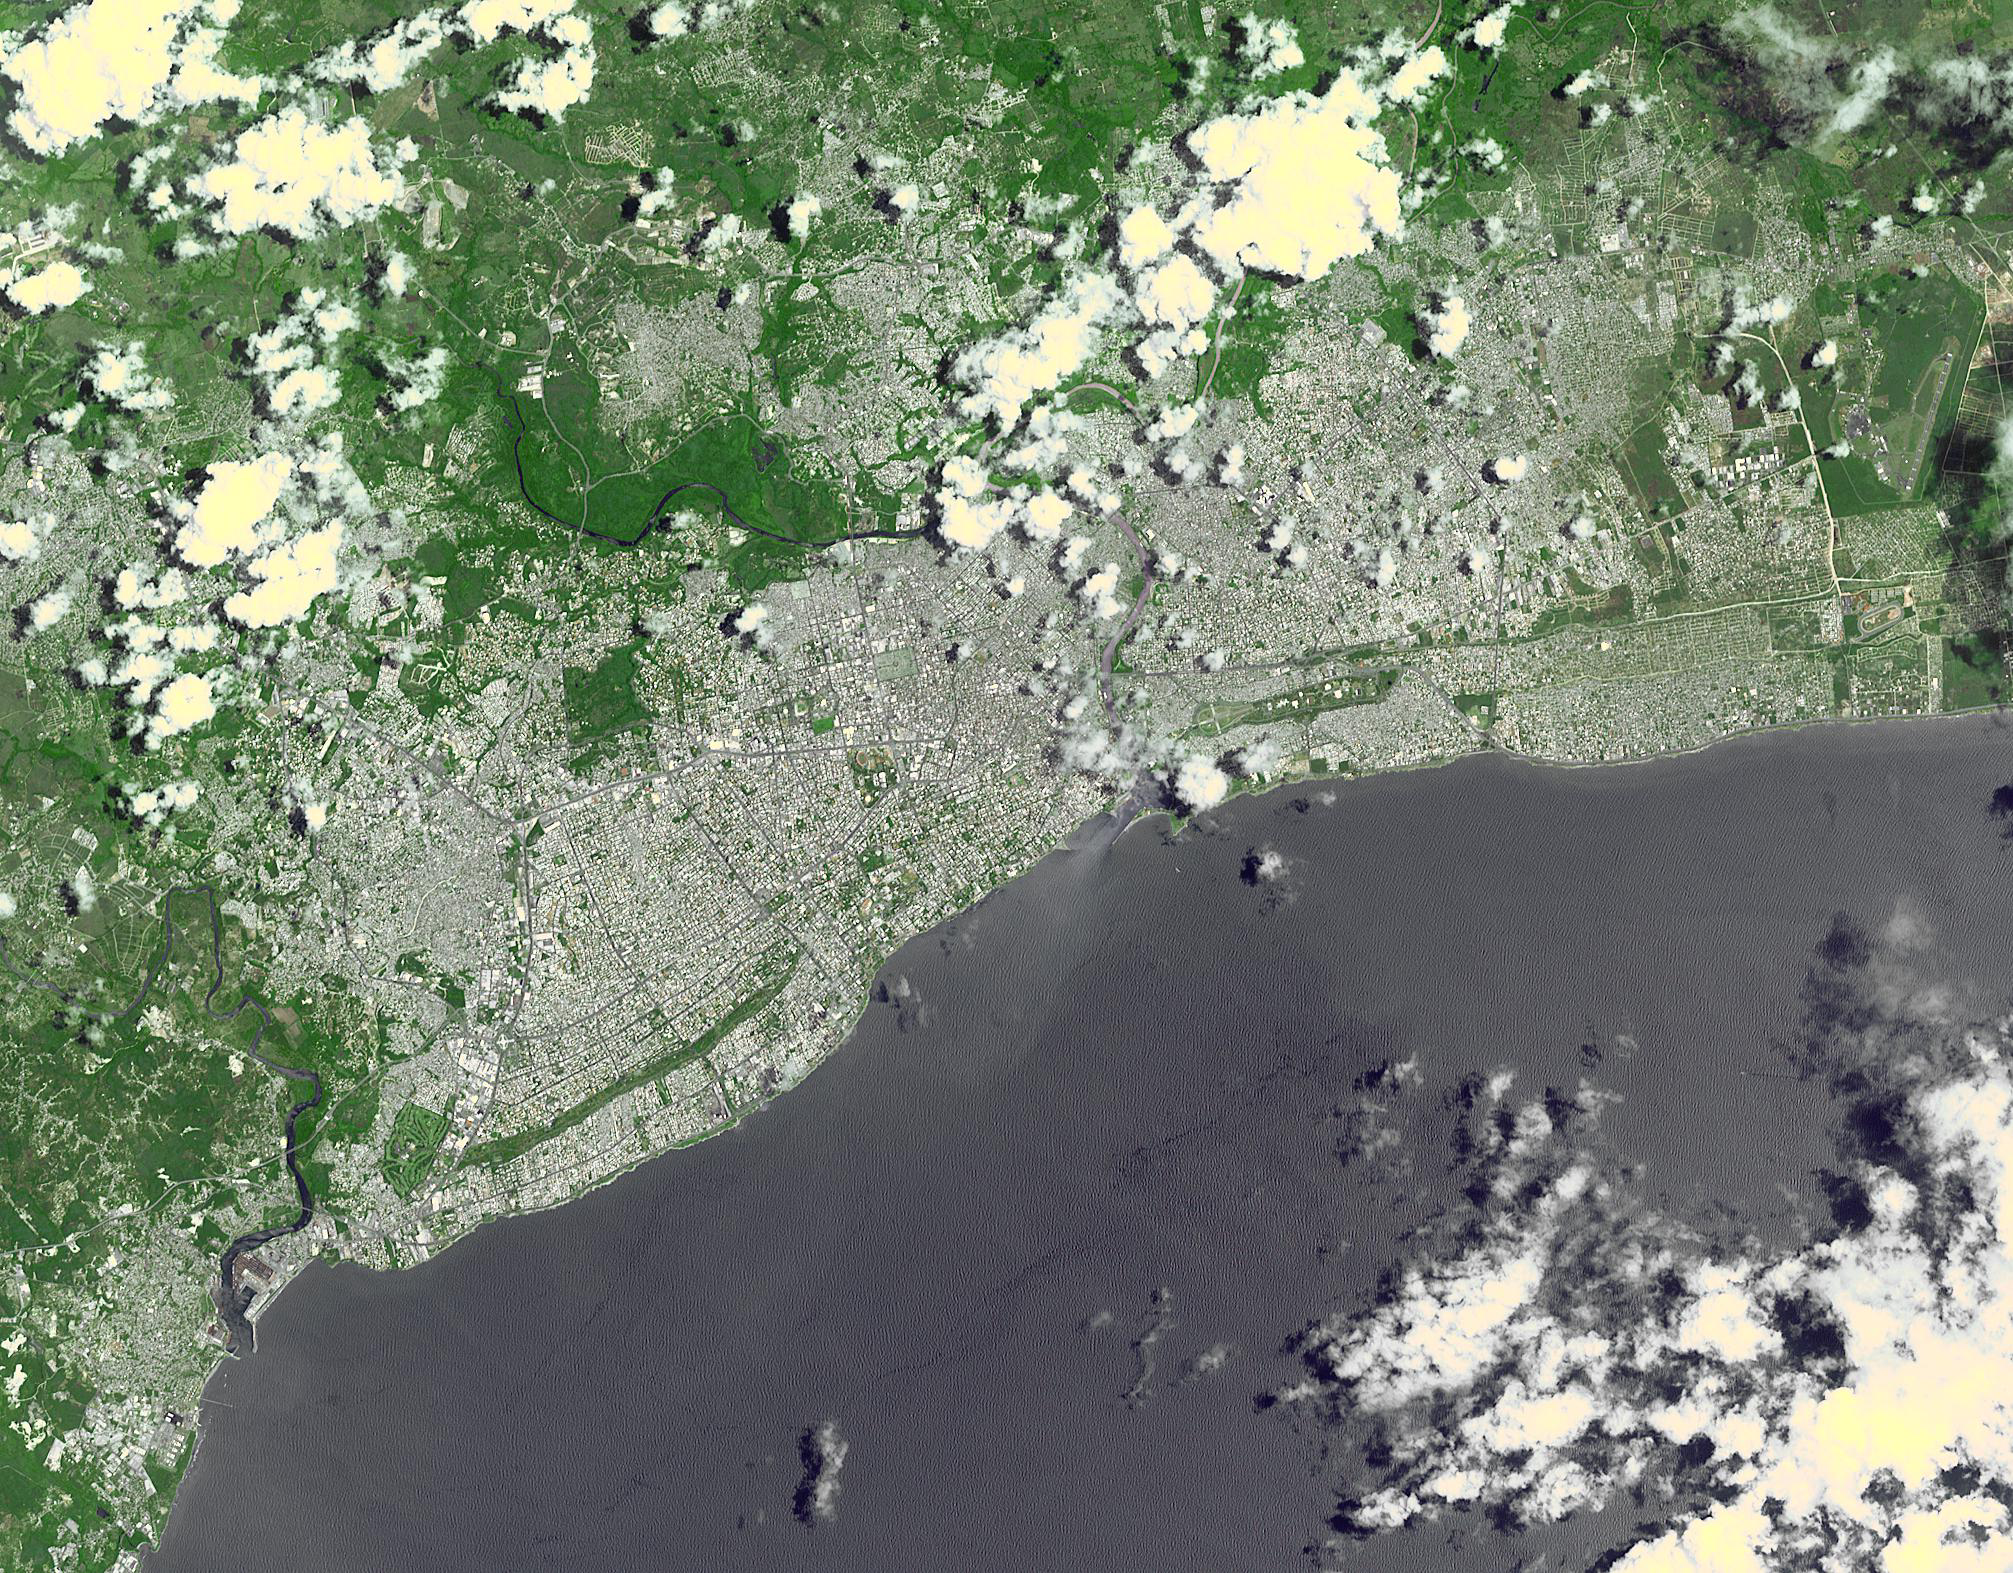

Santo Domingo, Dominican Republic

Santo Domingo is the capital of the Dominican Republic. Founded in 1496 by Christopher Columbus, it is the oldest continuously inhabited European settlement in the Americas, with the America’s first cathedral, hospital, customs house and university. The town was laid out in a grid pattern that became the model for almost all town planners in the New World. The image was acquired May 18, 2011, covers an area of 24 x 30 km, and is located at 18.5 degrees north latitude, 70 degrees west longitude.

With its 14 spectral bands from the visible to the thermal infrared wavelength region and its high spatial resolution of 15 to 90 meters (about 50 to 300 feet), ASTER images Earth to map and monitor the changing surface of our planet. ASTER is one of five Earth-observing instruments launched Dec. 18, 1999, on Terra. The instrument was built by Japan’s Ministry of Economy, Trade and Industry. A joint U.S./Japan science team is responsible for validation and calibration of the instrument and data products.

The broad spectral coverage and high spectral resolution of ASTER provides scientists in numerous disciplines with critical information for surface mapping and monitoring of dynamic conditions and temporal change. Example applications are: monitoring glacial advances and retreats; monitoring potentially active volcanoes; identifying crop stress; determining cloud morphology and physical properties; wetlands evaluation; thermal pollution monitoring; coral reef degradation; surface temperature mapping of soils and geology; and measuring surface heat balance.

The U.S. science team is located at NASA’s Jet Propulsion Laboratory, Pasadena, Calif. The Terra mission is part of NASA’s Science Mission Directorate, Washington, D.C.

Credit: NASA/GSFC/METI/ERSDAC/JAROS, and U.S./Japan ASTER Science Team